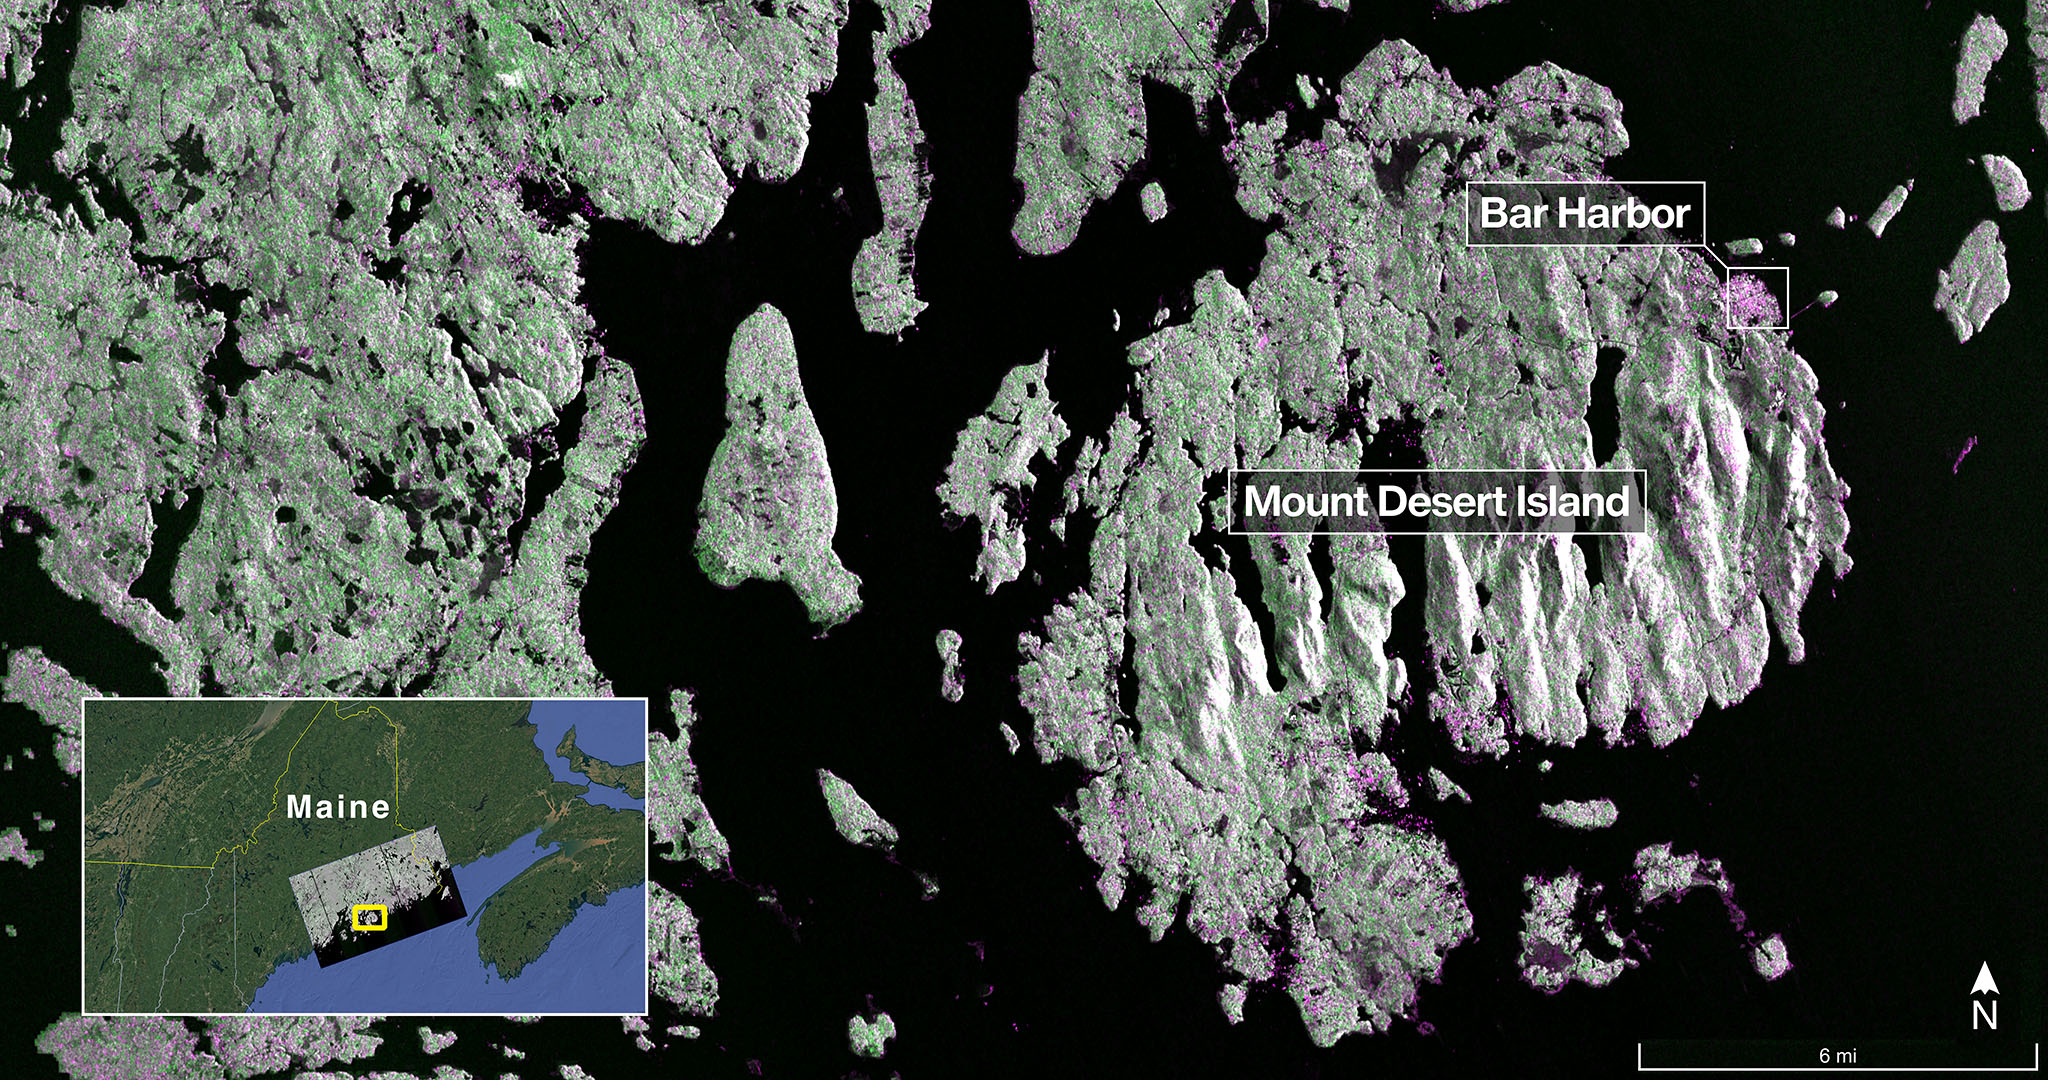

NASA-ISRO Radar Satellite Captures First Image of Mount Desert Island

The NISAR (NASA-ISRO Synthetic Aperture Radar) Earth-observing radar satellite’s L-band synthetic aperture radar (SAR) system captured this image of Mount Desert Island off the Maine coast on Aug. 21, 2025. Dark areas represent water, green areas are forest, and magenta areas are hard or regular surfaces, such as bare ground or buildings. The bright magenta area on the island’s northeast end is the town of Bar Harbor.

The satellite is a joint effort between NASA and the Indian Space Research Organisation (ISRO) and is the first satellite to combine L-band and S-band radar systems.

Figure A

Figure A is a version of the same image with no labels, locator inset, scale, or compass.

The L-band system uses a 10-inch (25-centimeter) wavelength that enables its signal to penetrate forest canopies and measure soil moisture as well as motion of ice surfaces and land down to fractions of an inch – a key measurement in understanding how the land surface moves before, during, and after earthquakes, volcanic eruptions, and landslides.

The S-band radar, provided by ISRO’s Space Applications Centre, uses a 4-inch (10-centimeter) microwave signal that’s more sensitive to small vegetation, which makes it effective at monitoring certain types of agriculture and grassland ecosystems.

Data used to create the image was collected during NISAR’s commissioning phase, when the spacecraft’s systems and instruments are powered on and tested.

The NISAR mission will begin science operations in November, roughly 90 days after its July 30, 2025, launch from Satish Dhawan Space Centre on India’s southeastern coast.

Observations from NISAR will benefit humanity by helping researchers around the world better understand changes in our planet’s surface, including its ice sheets, glaciers, and sea ice. It also will capture changes in forest and wetland ecosystems and track movement and deformation of our planet’s crust by phenomena such as earthquakes, landslides, and volcanic activity. The global and rapid coverage from NISAR will provide unprecedented support for disaster response, producing data to assist in mitigating and assessing damage, with observations before and after catastrophic events available in short time frames.

Credit: NASA/JPL-Caltech